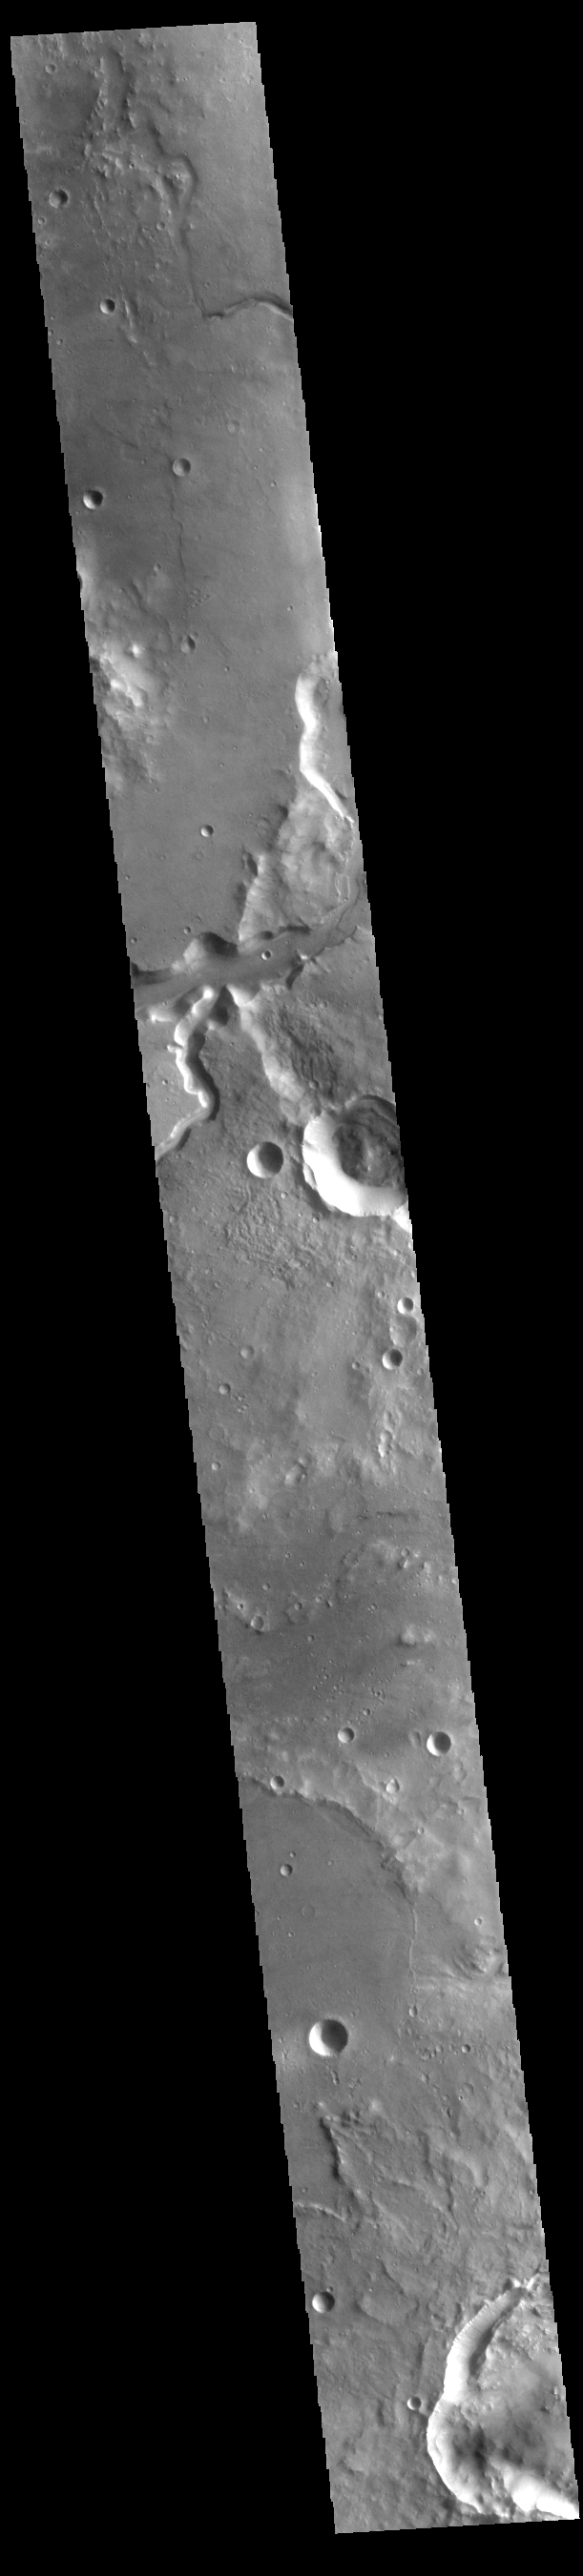

Bahram Vallis

Today’s VIS image shows a section of Bahram Vallis. This channel is located in northern Lunae Planum, south of Kasei Valles. Bharam Vallis drains from the higher elevations of Lunae Planum towards the Chryse Planitia basin. This channel is over 300km long (186miles).

Credit: NASA/JPL-Caltech/ASU